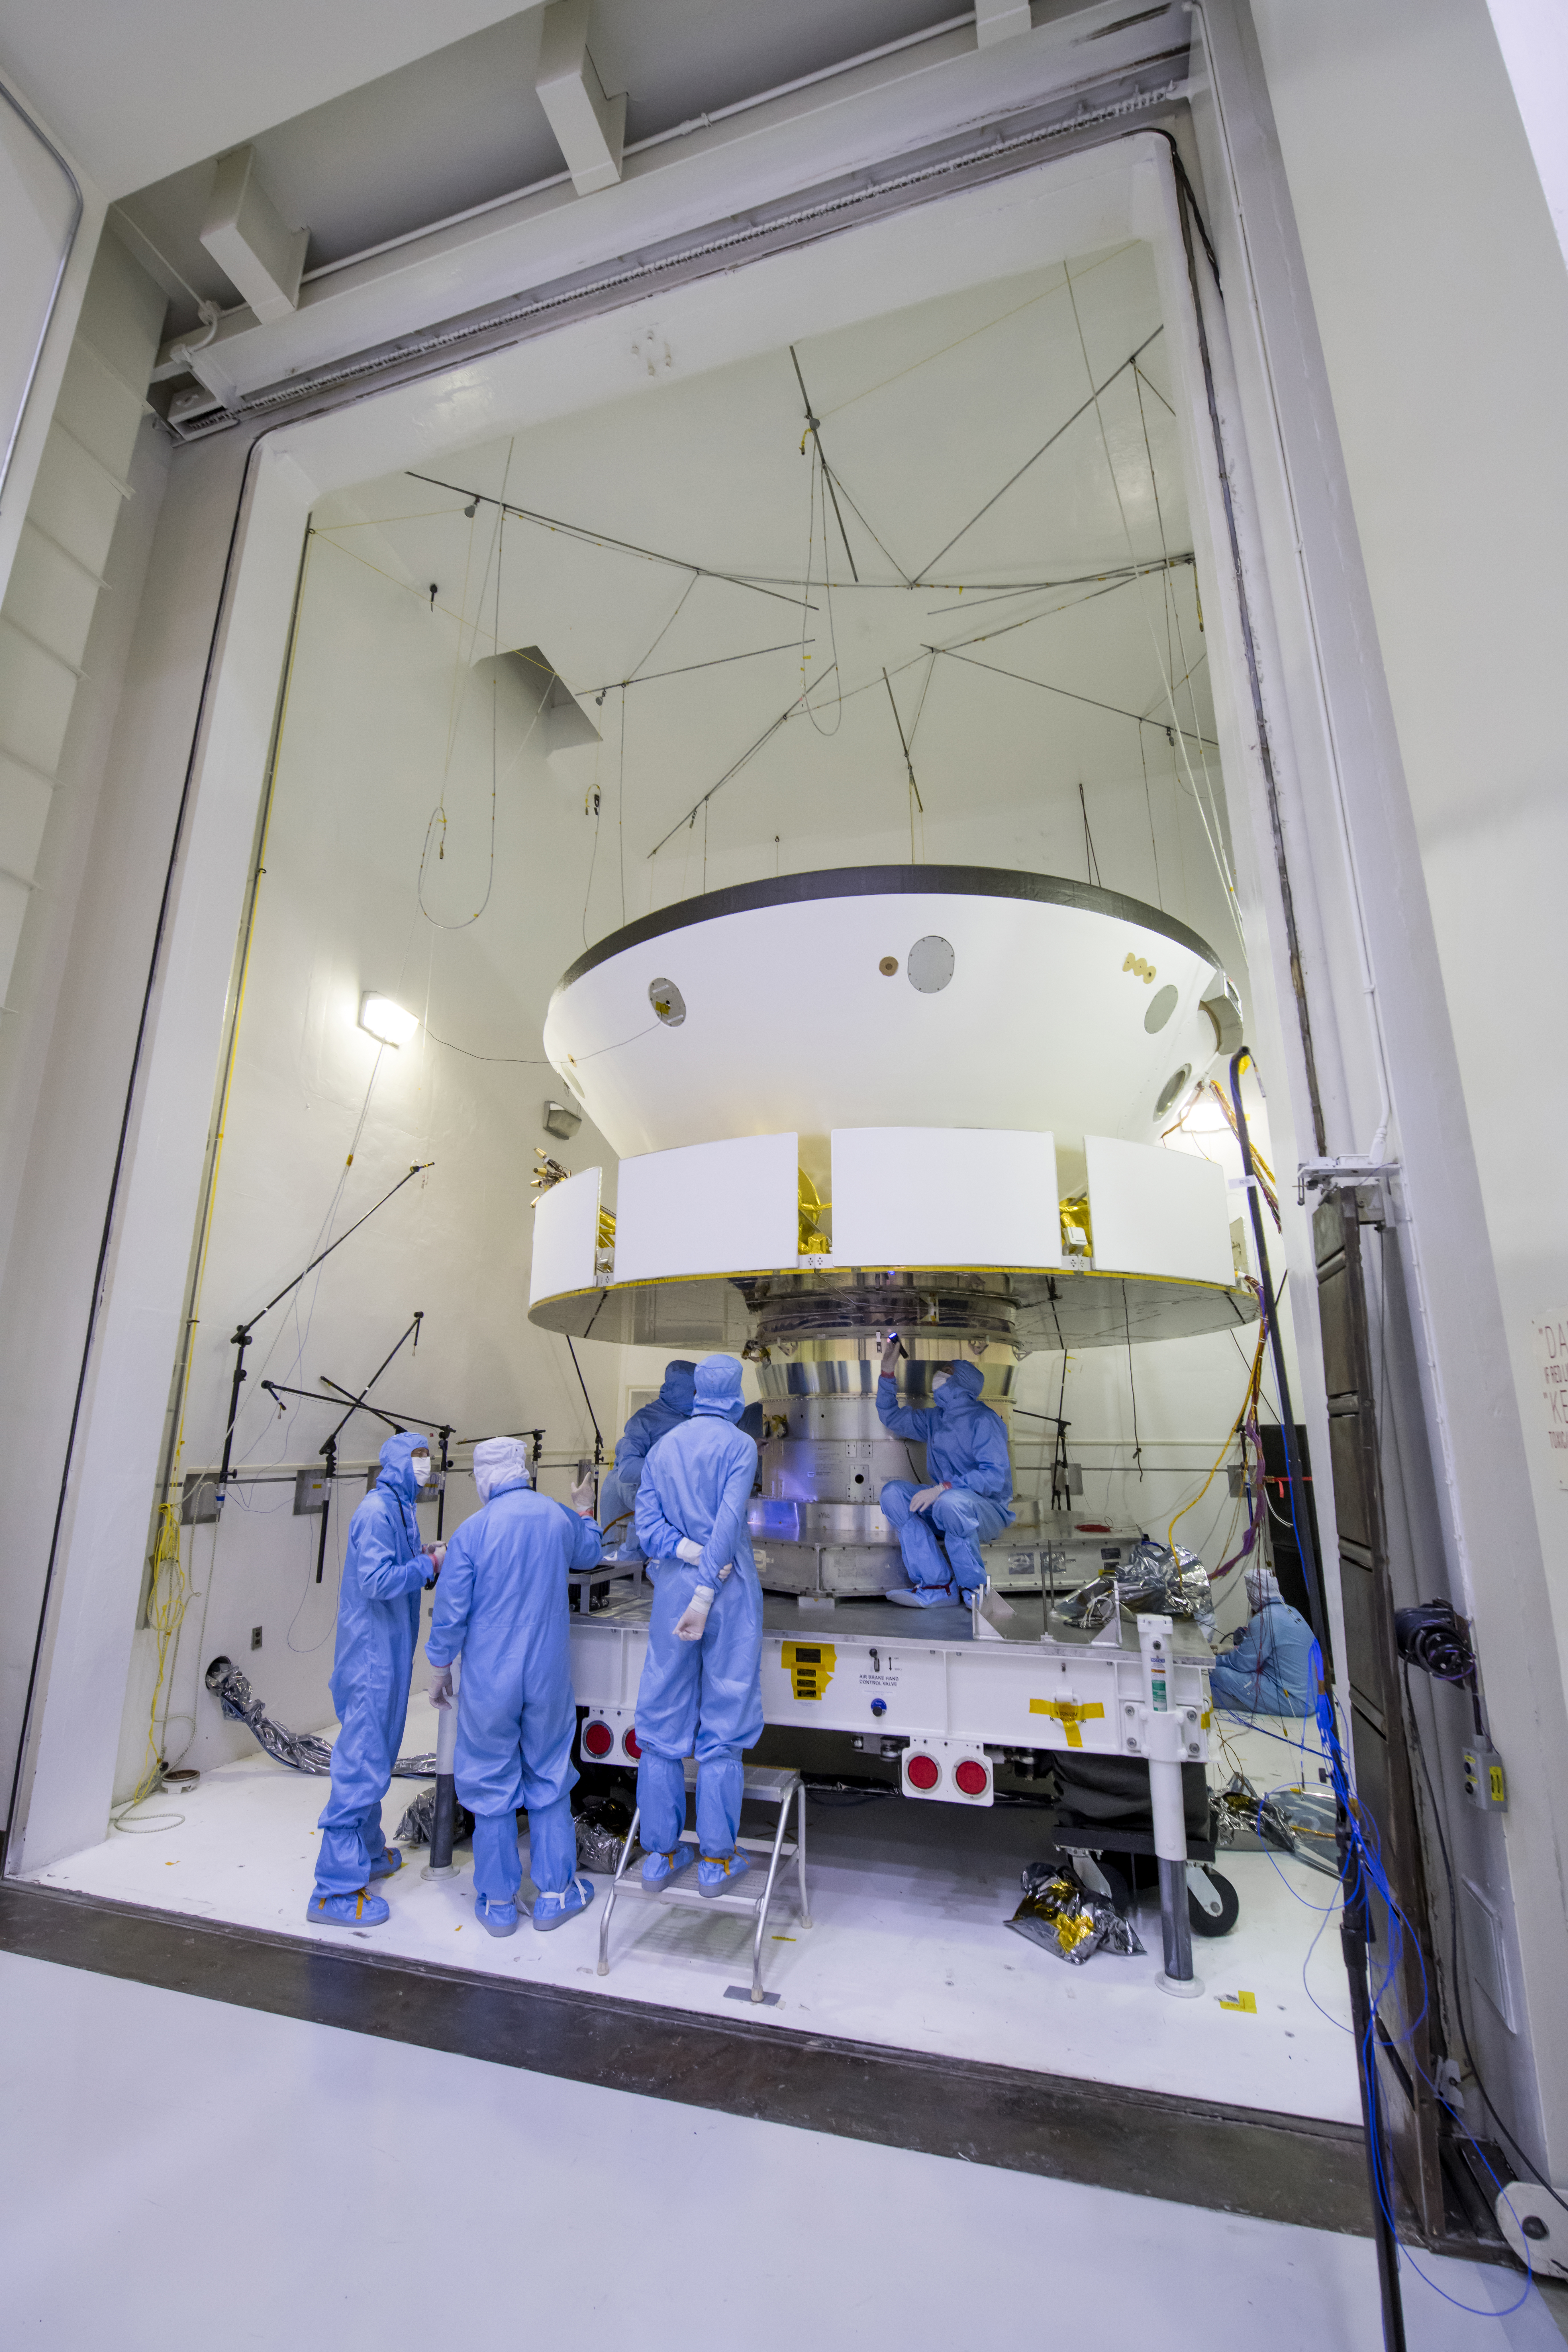

Mars Mission Sound Check

The spacecraft that will carry NASA’s Perseverance rover to Mars is examined prior to an acoustic test in the Environmental Test Facility at the Jet Propulsion Laboratory in Southern California. From the bottom up, is the complete cruise stage, which will power and guide the Mars 2020 spacecraft on its seven-month voyage to the Red Planet. Directly above that is the aeroshell (white back shell and barely visible black heat shield), which will protect the vehicle during cruise as well as during its fiery descent into the Martian atmosphere. Not visible (because it’s cocooned inside the aeroshell) is the completed rocket-powered descent stage and the surrogate rover (a stand-in for the real rover, which at the time was undergoing final assembly in JPL’s High Bay 1 cleanroom). The image was taken on April 11, 2019.

Credit: NASA/JPL-Caltech